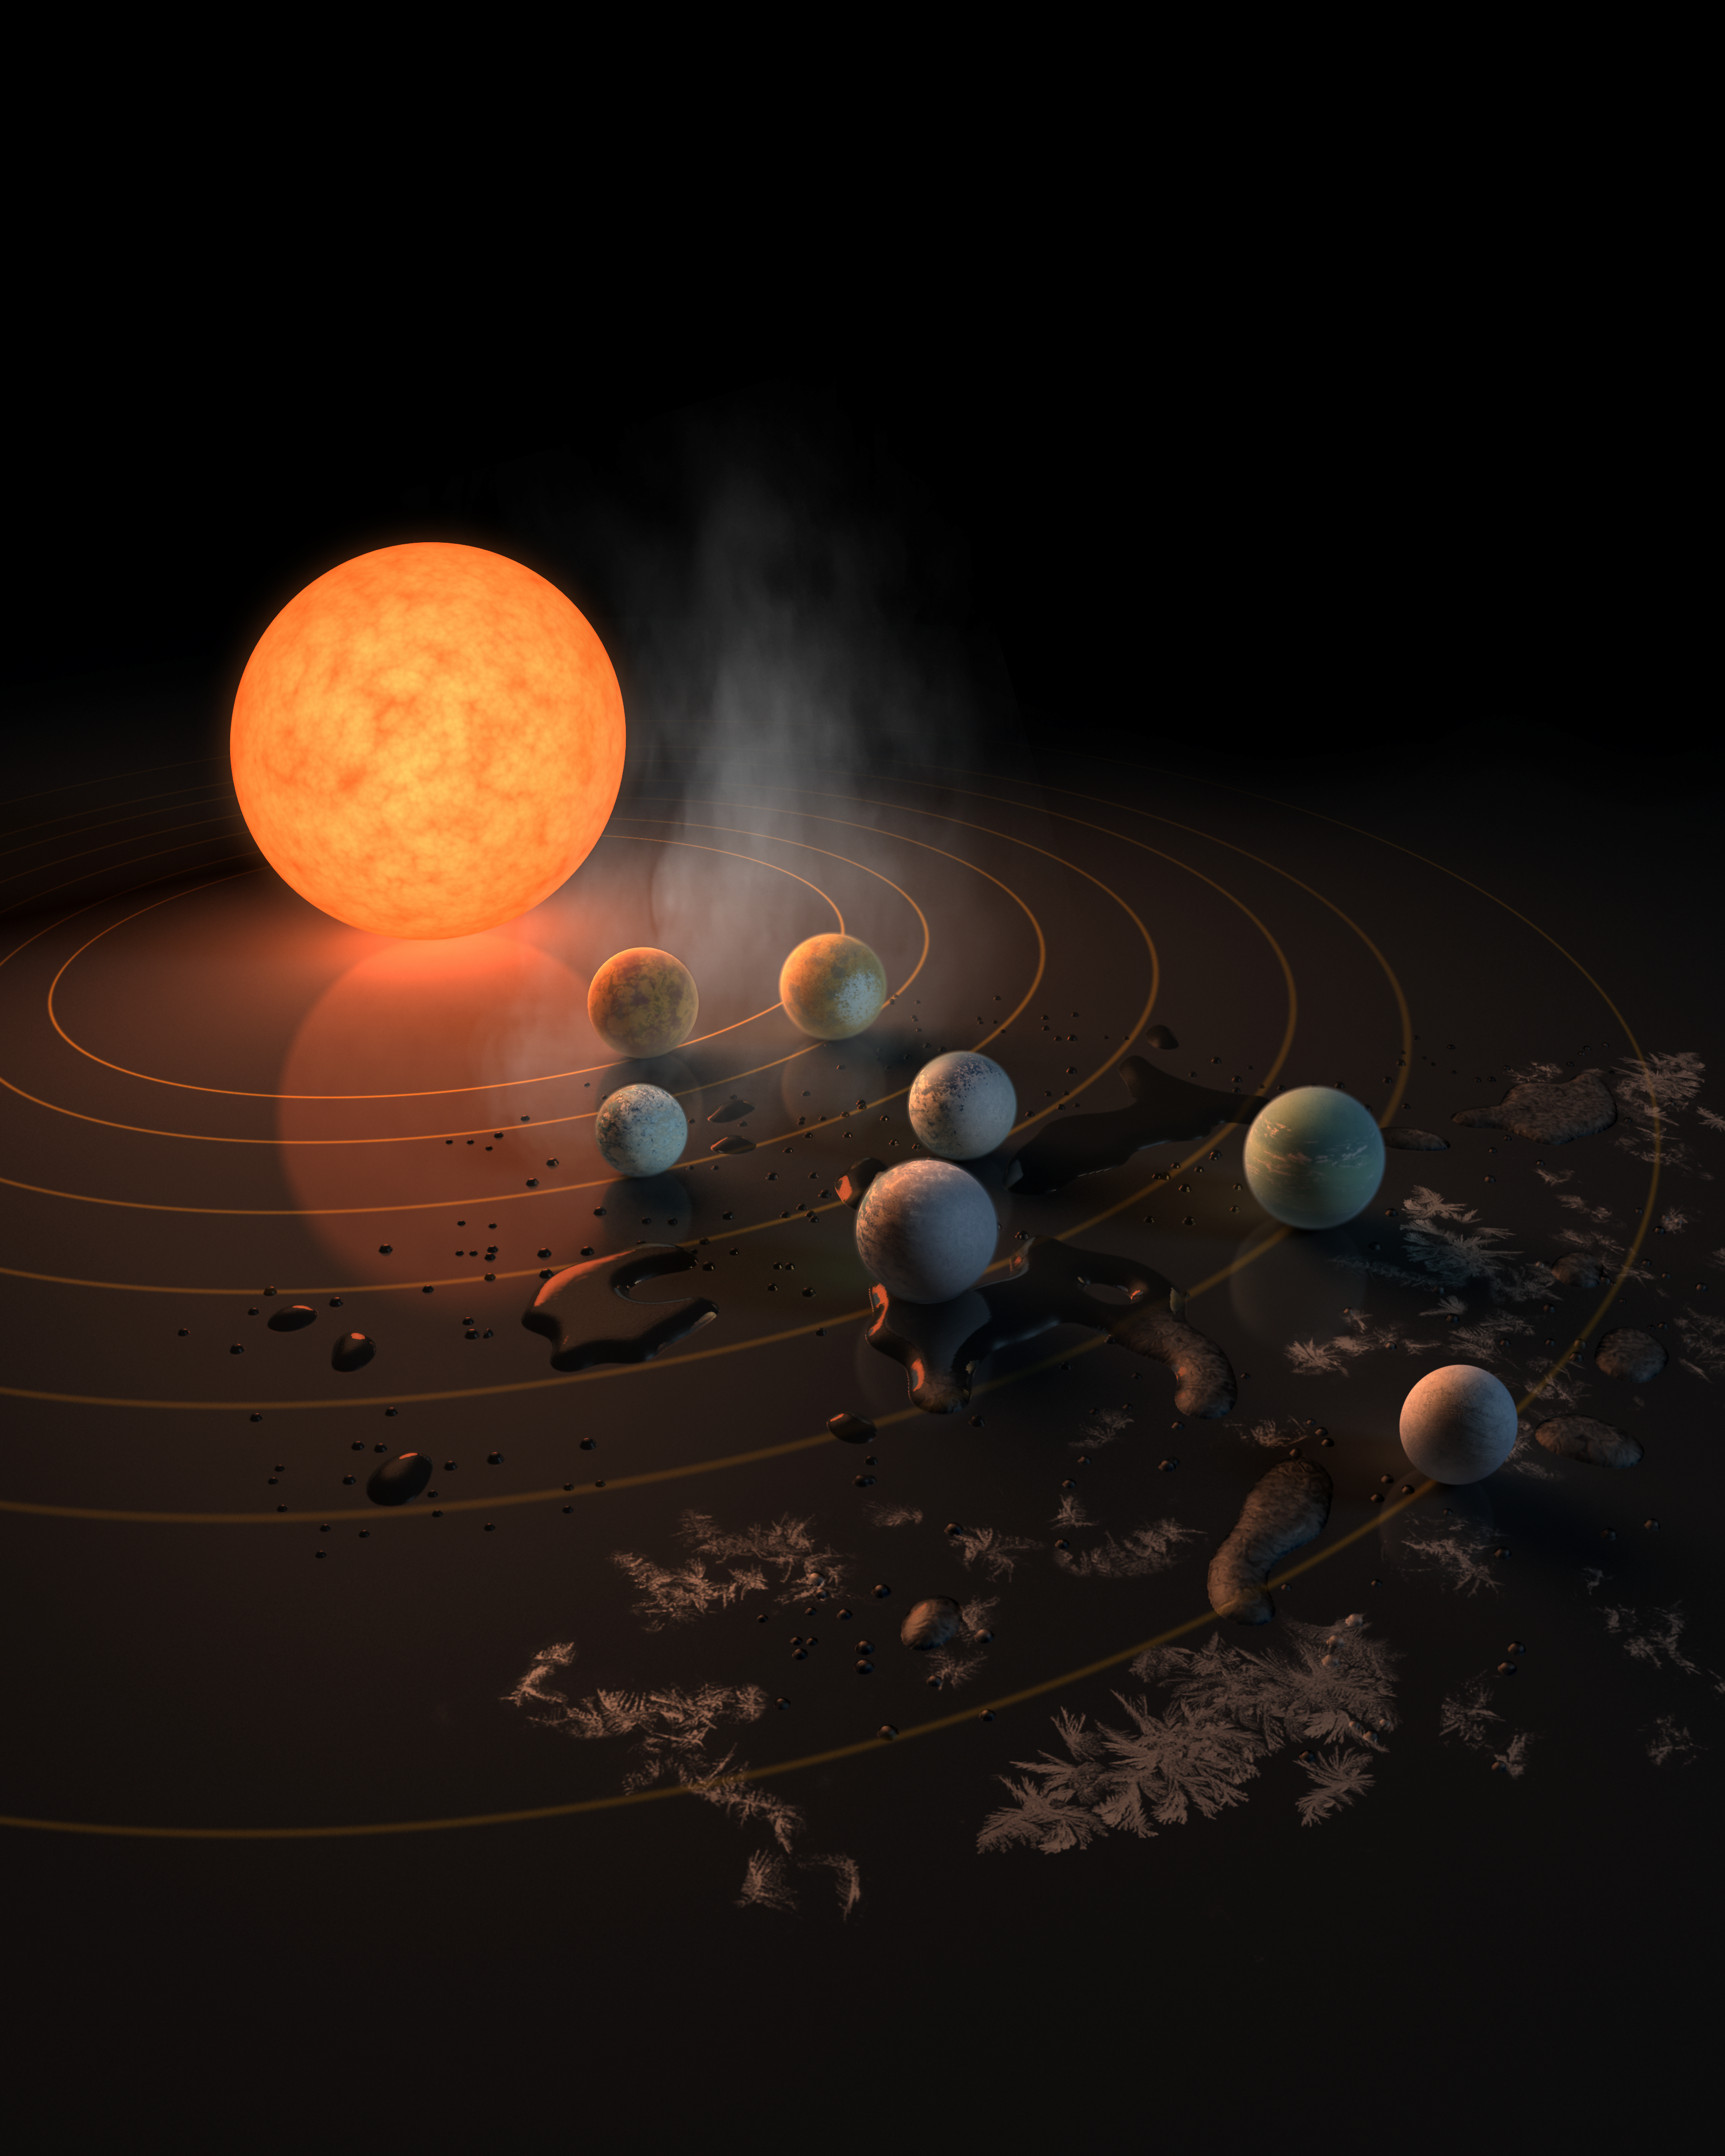

Trappist-1 Planetary System (Illustration)

This artist’s concept portrays the seven rocky exoplanets within the Trappist-1 system, located 40 light-years from Earth. Astronomers will observe these worlds with Webb in an effort to detect the first atmosphere of an Earth-sized planet beyond our solar system.

Credit: Image: NASA, Caltech